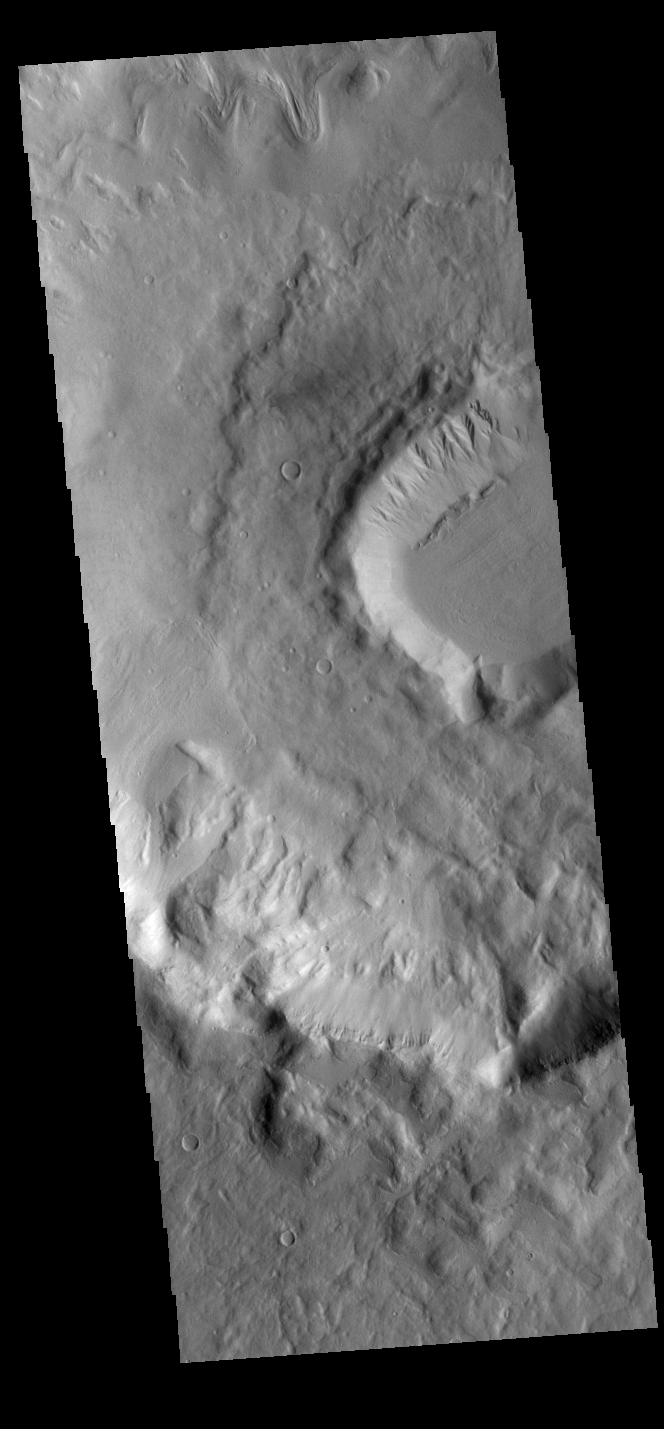

Terra Cimmeria Craters

This VIS image shows two craters in Terra Cimmeria. The inner crater impacted at some time after the outer crater was created. The rim of the smaller, interior crater has several gullies on the south facing side.

Credit: NASA/JPL-Caltech/ASU